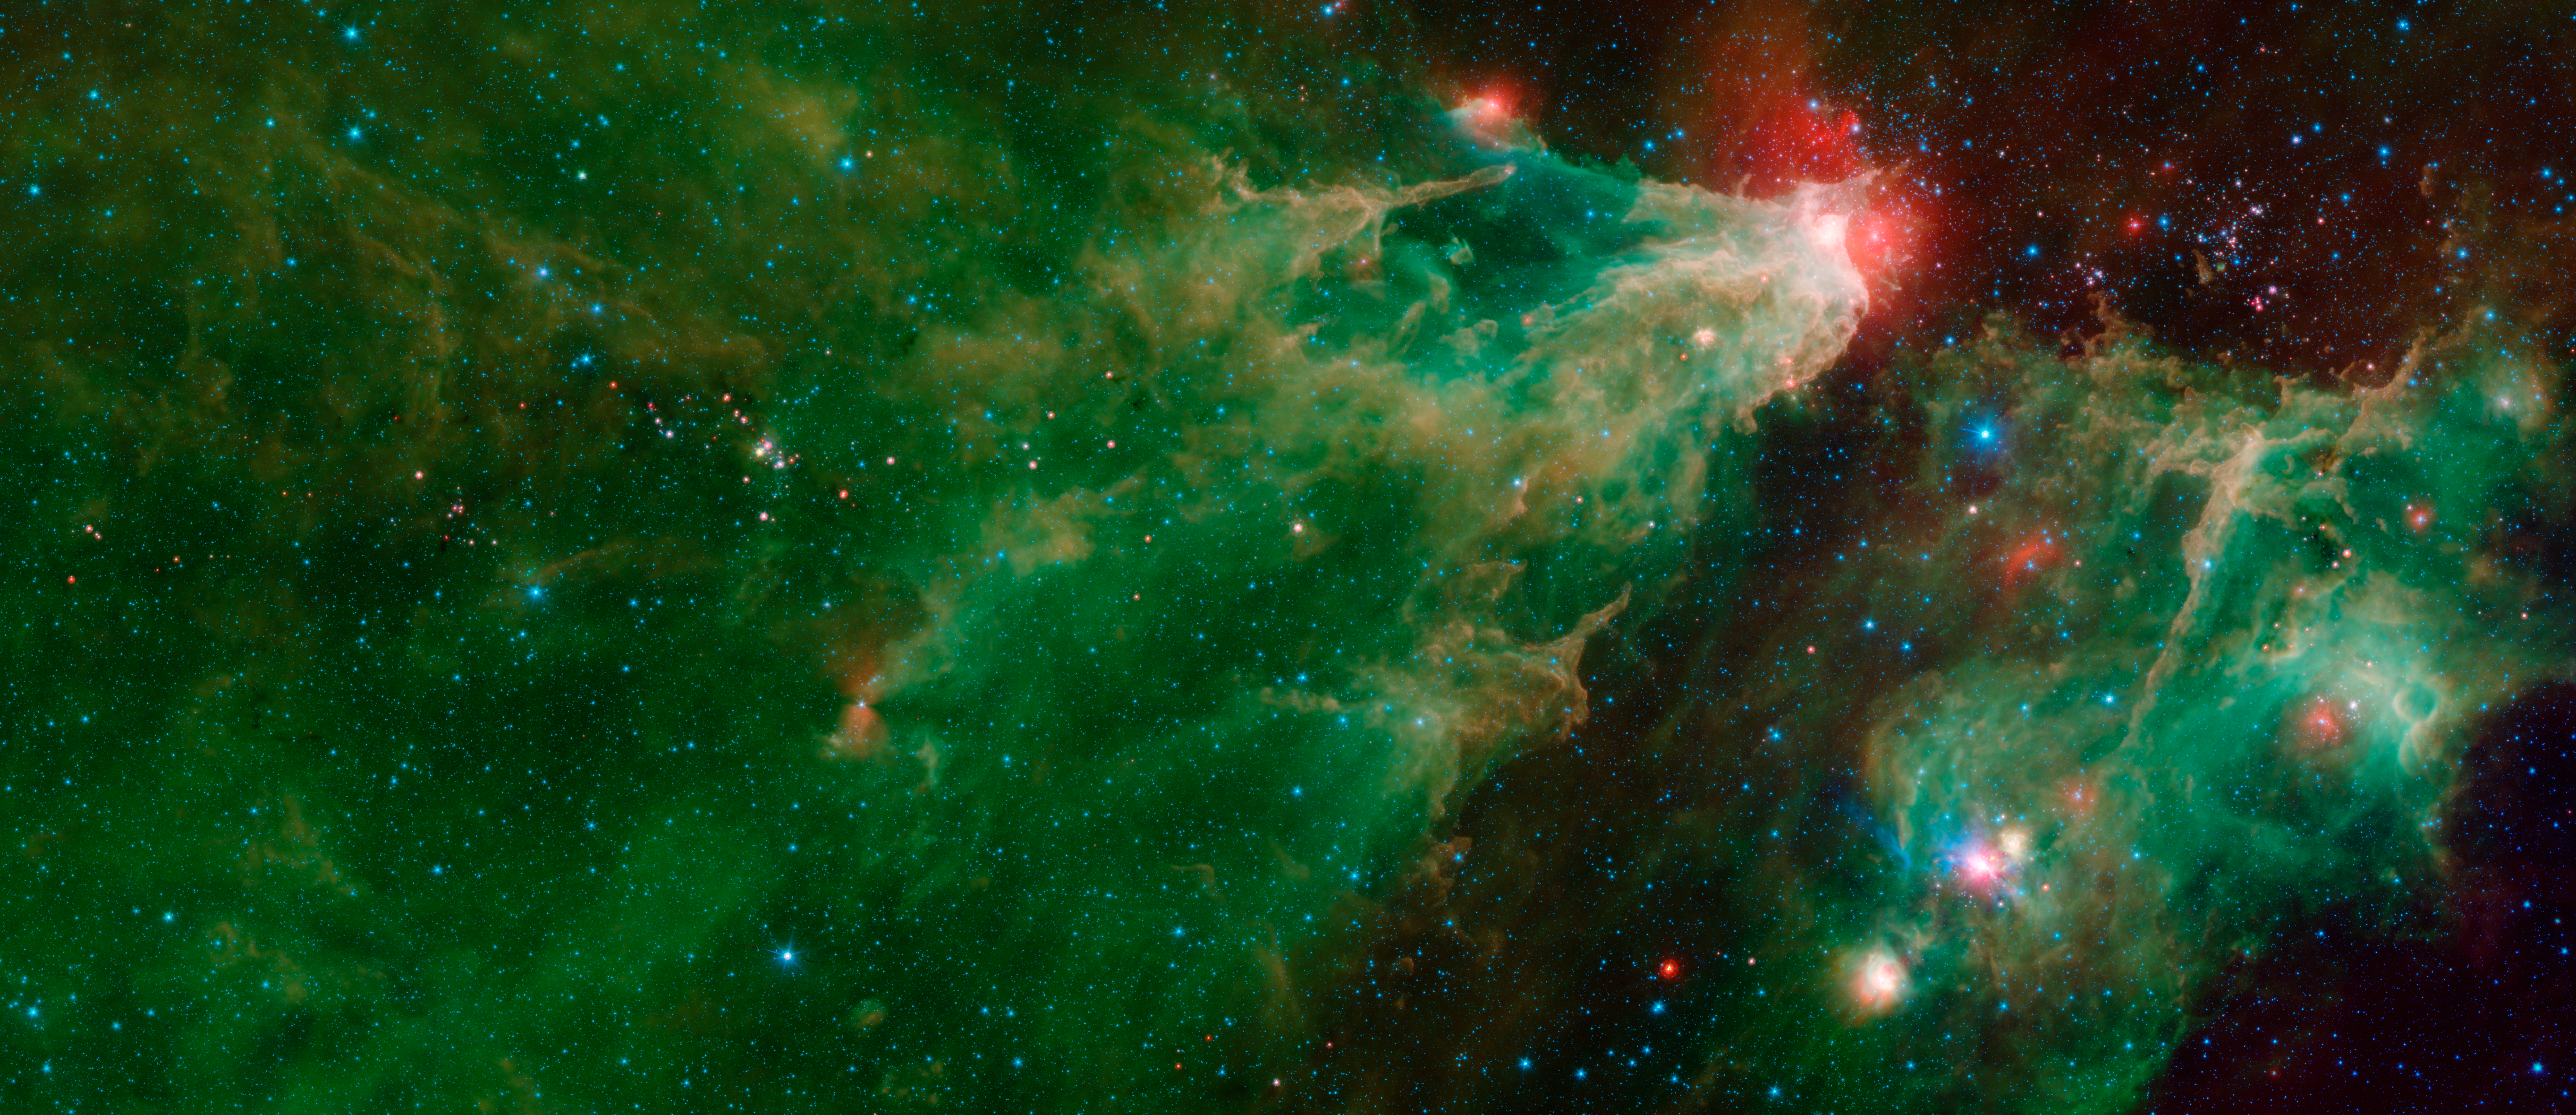

Cepheus C and Cepheus B (IRAC-MIPS)

This image was compiled using data from NASA's Spitzer Space Telescope using the Infrared Array Camera (IRAC) and the Multiband Imaging Photometer (MIPS) during Spitzer's "cold" mission, before the spacecraft's liquid helium coolant ran out in 2009. The colors correspond with IRAC wavelengths of 3.6 microns (blue), 4.5 microns (cyan) and 8 microns (green), and 24 microns (red) from the MIPS instrument.

The green-and-orange delta filling most of this image is a nebula, or a cloud of gas and dust. This region formed from a much larger cloud of gas and dust that has been carved away by radiation from stars.

The bright region at the tip of the nebula is dust that has been heated by the stars' radiation, which creates the surrounding red glow. The white color is the combination of four colors (blue, green, orange and red), each representing a different wavelength of infrared light, which is invisible to human eyes.

The massive stars illuminating this region belong to a star cluster that extends above the white spot.

On the left side of this image, a dark filament runs horizontally through the green cloud. A smattering of baby stars (the red and yellow dots) appear inside it. Known as Cepheus C, the area is a particularly dense concentration of gas and dust where infant stars form. This region is called Cepheus C because it lies in the constellation Cepheus, which can be found near the constellation Cassiopeia. Cepheus-C is about 6 light-years long, and lies about 40 light-years from the bright spot at the tip of the nebula.

The small, red hourglass shape just below Cepheus C is V374 Ceph. Astronomers studying this massive star have speculated that it might be surrounded by a nearly edge-on disk of dark, dusty material. The dark cones extending to the right and left of the star are a shadow of that disk.

The smaller nebula on the right side of the image includes a blue star crowned by a small, red arc of light. This "runaway star" is plowing through the gas and dust at a rapid clip, creating a shock wave or "bow shock" in front of itself.

Some features identified in the annotated image are more visible in the IRAC data alone.

The Jet Propulsion Laboratory in Pasadena, California, manages the Spitzer Space Telescope mission for NASA's Science Mission Directorate in Washington. Science operations are conducted at the Spitzer Science Center at Caltech in Pasadena. Space operations are based at Lockheed Martin Space Systems in Littleton, Colorado. Data are archived at the Infrared Science Archive housed at IPAC at Caltech. Caltech manages JPL for NASA.

Credit: NASA/JPL-Caltech